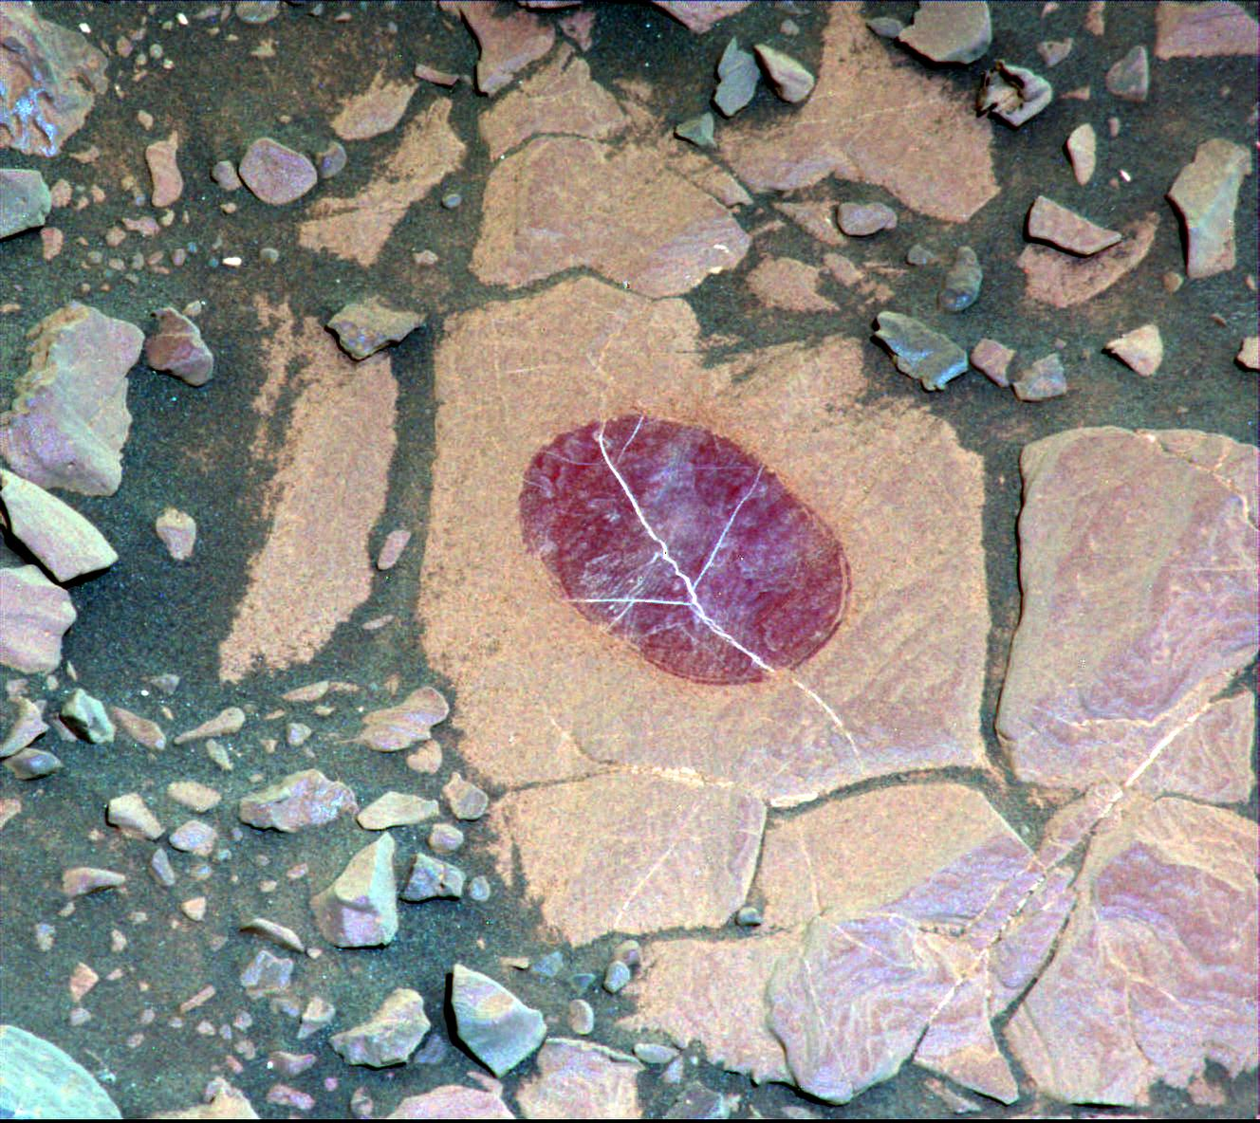

Science-Filters Study of Martian Rock Sees Hematite

This false-color image demonstrates how use of special filters available on the Mast Camera (Mastcam) of NASA’s Curiosity Mars rover can reveal the presence of certain minerals in target rocks. It is a composite of images taken through three “science” filters chosen for making hematite, an iron-oxide mineral, stand out as exaggerated purple.

This target rock, called “Christmas Cove,” lies in an area on Mars’ “Vera Rubin Ridge” where Mastcam reconnaissance imaging (see PIA22065) with science filters suggested a patchy distribution of exposed hematite. Bright lines within the rocks are fractures filled with calcium sulfate minerals.

Christmas Cove did not appear to contain much hematite until the rover team conducted an experiment on this target: Curiosity’s wire-bristled brush, the Dust Removal Tool, scrubbed the rock, and a close-up (see PIA22064) with the Mars Hand Lens Imager (MAHLI) confirmed the brushing. The brushed area is about is about 2.5 inches (6 centimeters) across. The next day — Sept. 17, 2017, on the mission’s Sol 1819 — this observation with Mastcam and others with the Chemistry and Camera (ChemCam) (see PIA22068) showed a strong hematite presence that had been subdued beneath the dust. The team is continuing to explore whether the patchiness in the reconnaissance imaging may result more from variations in the amount of dust cover rather than from variations in hematite content.

Curiosity’s Mastcam combines two cameras: one with a telephoto lens and the other with a wider-angle lens. Each camera has a filter wheel that can be rotated in front of the lens for a choice of eight different filters. One filter for each camera is clear to all visible light, for regular full-color photos, and another is specifically for viewing the Sun. Some of the other filters were selected to admit wavelengths of light that are useful for identifying iron minerals.

Each of the filters used for this image admits light from a narrow band of wavelengths, extending to only about 5 nanometers longer or shorter than the filter’s central wavelength. Three observations are combined for this image, each through one of the filters centered at 751 nanometers (in the near-infrared part of the spectrum just beyond red light), 527 nanometers (green) and 445 nanometers (blue).

Usual color photographs from digital cameras — such as a Mastcam one of this same place (see PIA22067) — also combine information from red, green and blue filtering, but the filters are in a microscopic grid in a “Bayer” filter array situated directly over the detector behind the lens, with wider bands of wavelengths. Mastcam’s narrow-band filters used for this view help to increase spectral contrast, making blues bluer and reds redder, particularly with the processing used to boost contrast in each of the component images of this composite. Fine-grained hematite preferentially absorbs sunlight around in the green portion of the spectrum around 527 nanometers. That gives it the purple look from a combination of red and blue light reflected by the hematite and reaching the camera through the other two filters.

Malin Space Science Systems, San Diego, built and operates the Mastcam. NASA’s Jet Propulsion Laboratory, a division of the Caltech in Pasadena, California, manages the Mars Science Laboratory Project for NASA’s Science Mission Directorate, Washington. JPL designed and built the project’s Curiosity rover.

Credit: NASA/JPL-Caltech/MSSS